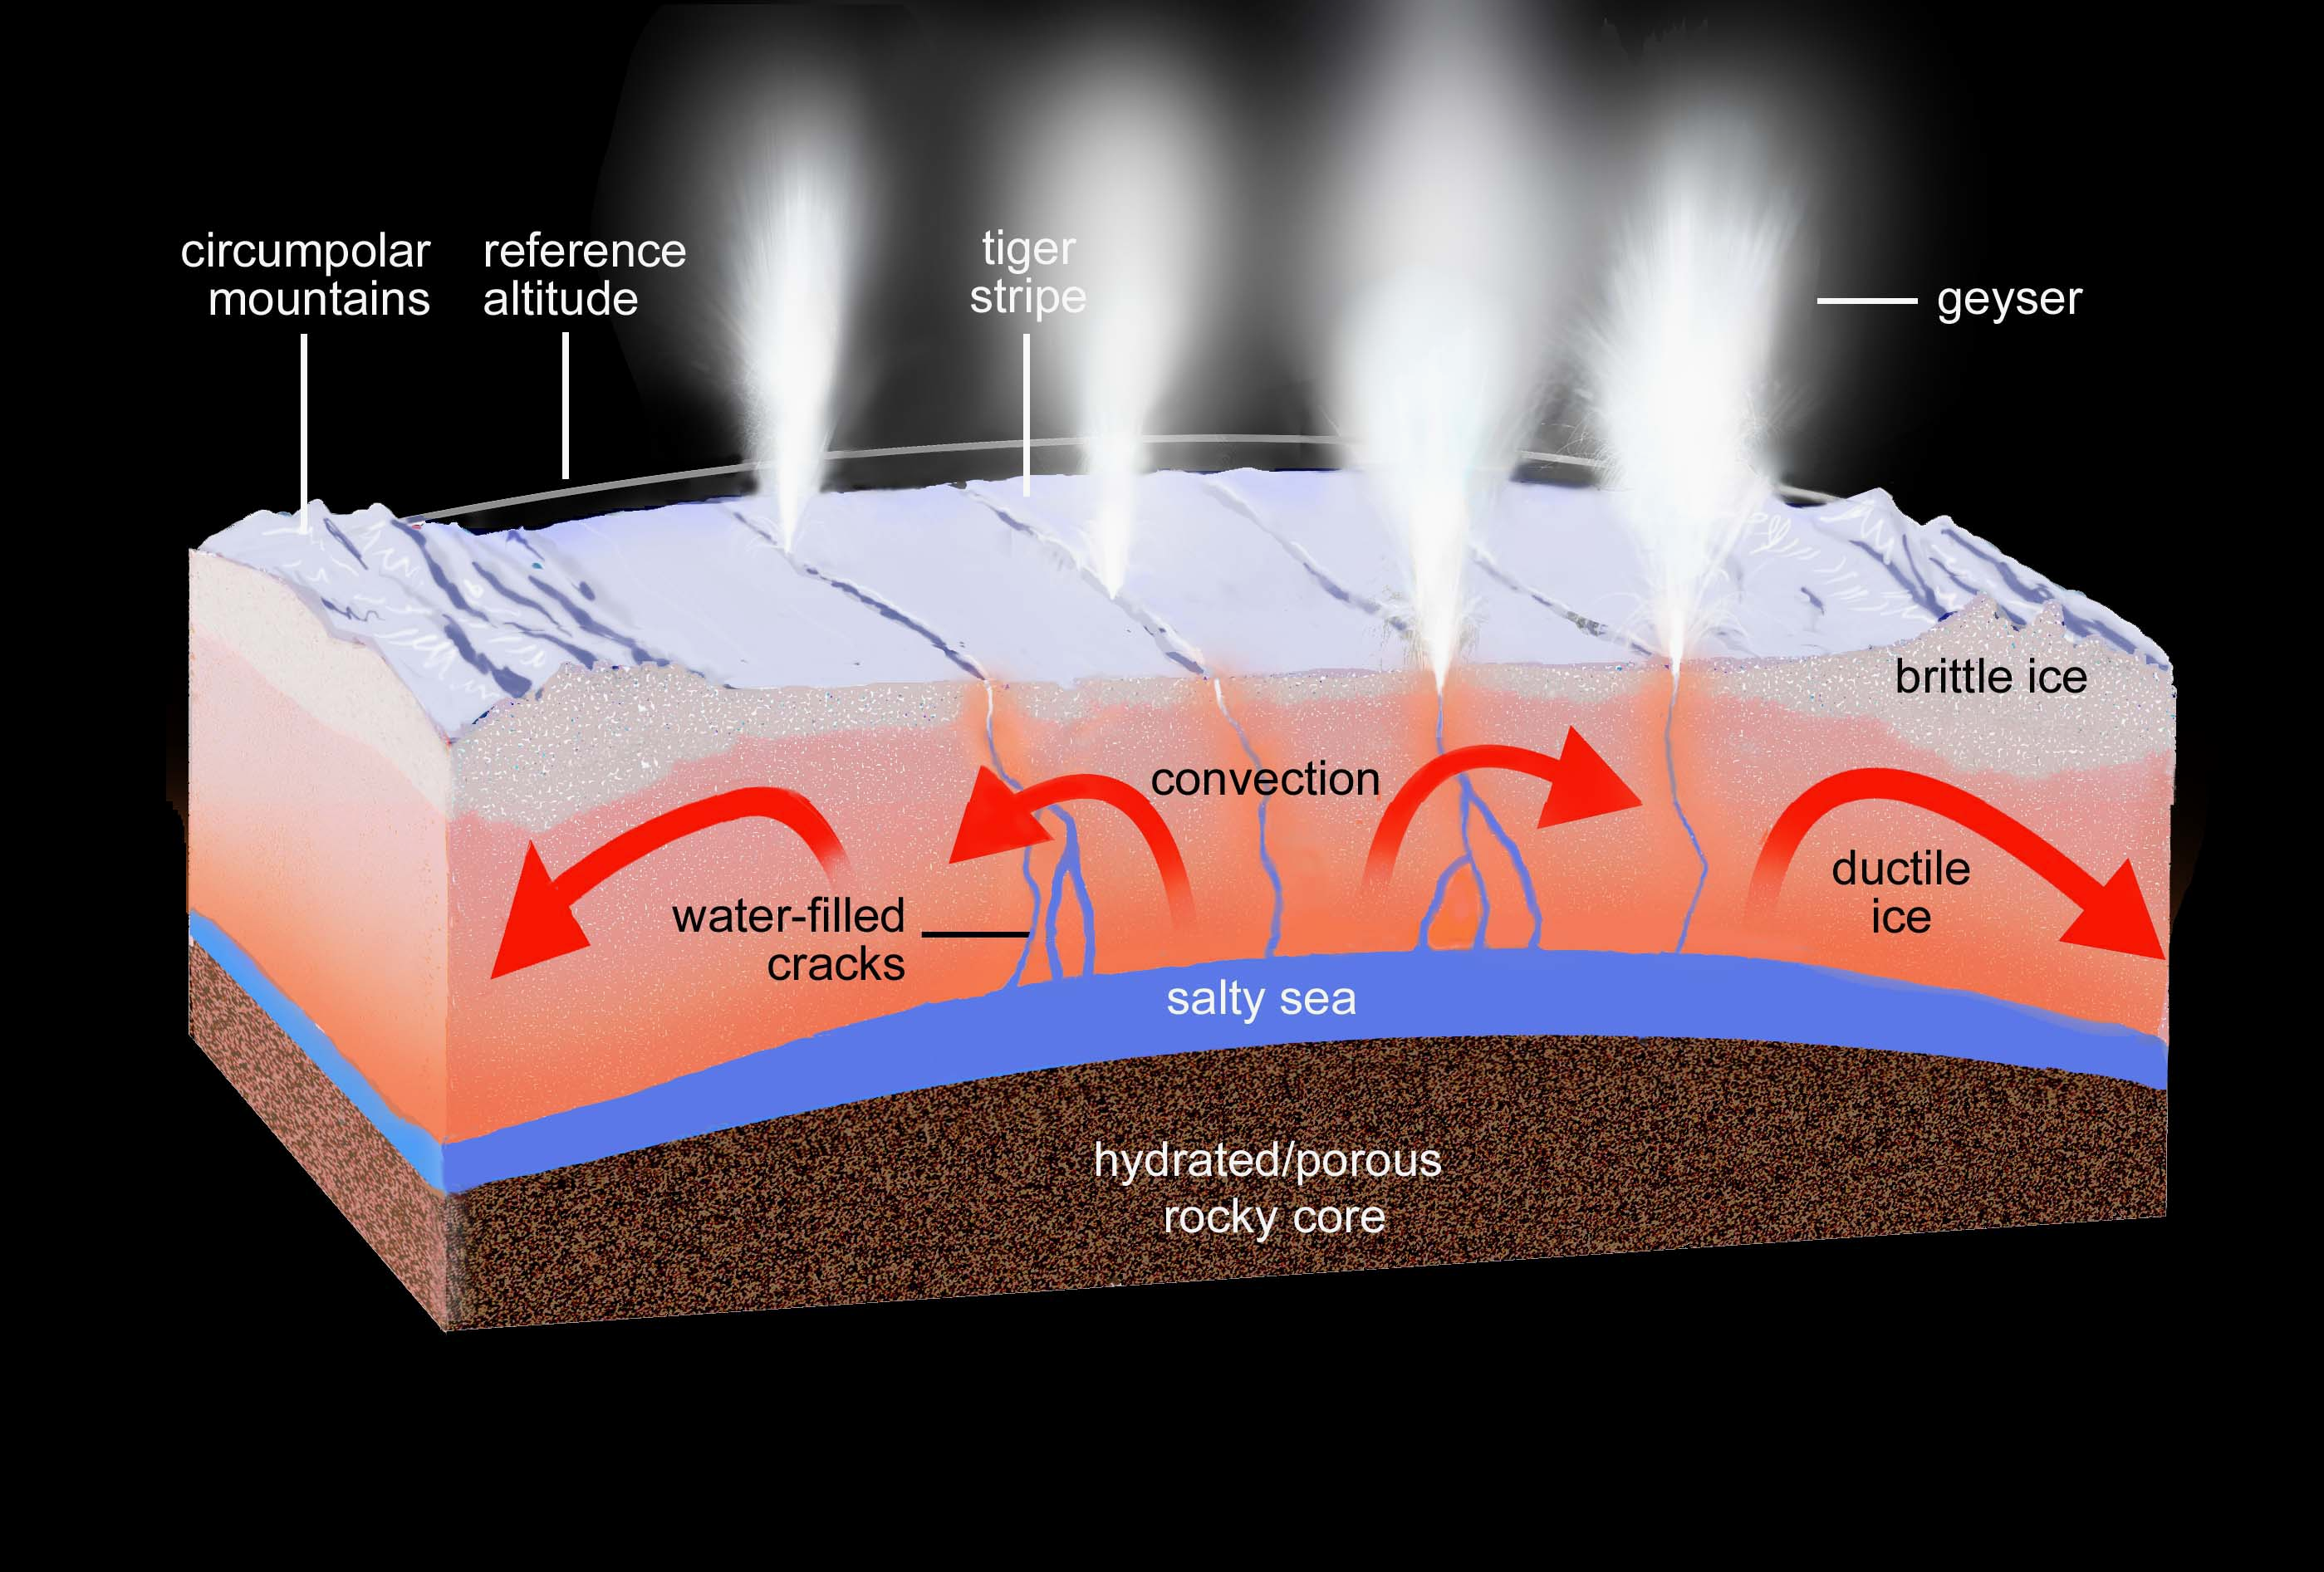

What Lies Beneath: Regional View (Artist’s Concept)

This artist’s rendering shows a regional cross-section of the ice shell underlying Enceladus’ south polar terrain, illustrating our current knowledge of the physical and thermal structure and processes ongoing below and at the surface. Narrow cracks extend upward from the sub-surface sea all the way to the surface, through both ductile and brittle layers of the ice shell. Liquid water under pressure fills the cracks, keeping them open even through the ductile layer and providing a conduit for vapor and sea water to reach the near-surface. Other processes, such as volatile exsolution of gases, can drive vapor and water droplets all the way to the surface, forming geysers and condensing close to the surface, depositing latent heat. This heat is observed by Cassini’s long-wavelength infrared instruments as the small-scale hot spots (dozens of feet, or tens of meters in size) surrounding each geyser (see PIA17189).

The subsurface regions immediately surrounding the sea and the cracks bearing water and vapor are expected to be warm. Regional heating from tidal flexing is also expected to be present, but is so far undetected.

The ice shell lying above the sea is comparable in thickness to the distance between the tiger stripe fractures, suggesting that the latter might be cracks formed in the past when tensional stresses across the region were stronger.

The surface area of the south polar terrain is approximately that of Scotland.

The illustration includes findings reported in a paper by Porco, DiNino, and Nimmo, and published in the online version of the Astronomical Journal in July 2014: http://dx.doi.org/10.1088/0004-6256/148/3/45.

A companion paper, by Nimmo et al. is available at: http://dx.doi.org/10.1088/0004-6256/148/3/46.

Artwork by Ron Miller.

The Cassini-Huygens mission is a cooperative project of NASA, the European Space Agency and the Italian Space Agency. NASA’s Jet Propulsion Laboratory, a division of the California Institute of Technology in Pasadena, manages the mission for NASA’s Science Mission Directorate, Washington. The Cassini orbiter and its two onboard cameras were designed, developed and assembled at JPL. The imaging operations center is based at the Space Science Institute in Boulder, Colorado.

Credit: NASA/JPL-Caltech/Space Science Institute